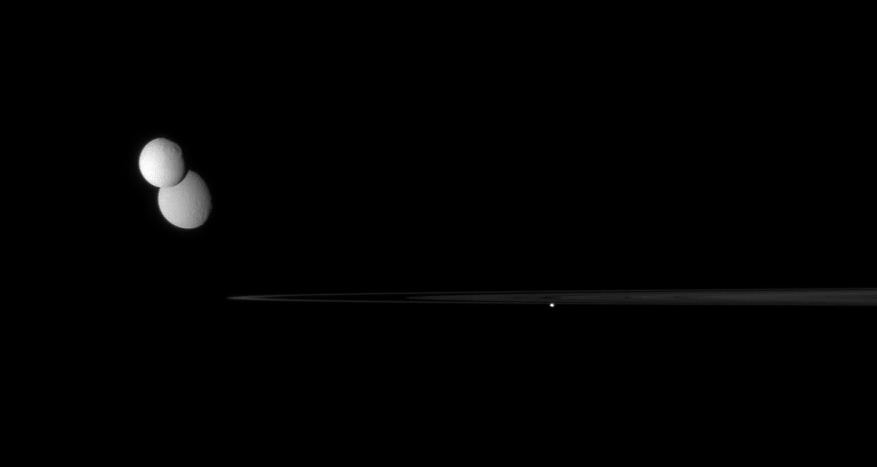

Parade of Moons

The Cassini spacecraft captures a gathering of three moons near the rings’ outer edge as the icy worlds dutifully march about Saturn.

Tethys (1,071 kilometers, or 665 miles across) hangs in front of Rhea (1,528 kilometers, or 949 miles across) near left. Pandora (84 kilometers, or 52 miles across) skirts the outer edge of the F ring below center.

This view looks toward the unilluminated side of the rings from less than a degree above the ringplane.

The image was taken in visible light with the Cassini spacecraft narrow-angle camera on Aug. 2, 2007. The view was obtained at a distance of approximately 3.7 million kilometers (2.3 million miles) from Saturn. Image scale is about 22 kilometers (14 miles) per pixel.

The Cassini-Huygens mission is a cooperative project of NASA, the European Space Agency and the Italian Space Agency. The Jet Propulsion Laboratory, a division of the California Institute of Technology in Pasadena, manages the mission for NASA’s Science Mission Directorate, Washington, D.C. The Cassini orbiter and its two onboard cameras were designed, developed and assembled at JPL. The imaging operations center is based at the Space Science Institute in Boulder, Colo.

Credit: NASA/JPL/Space Science Institute